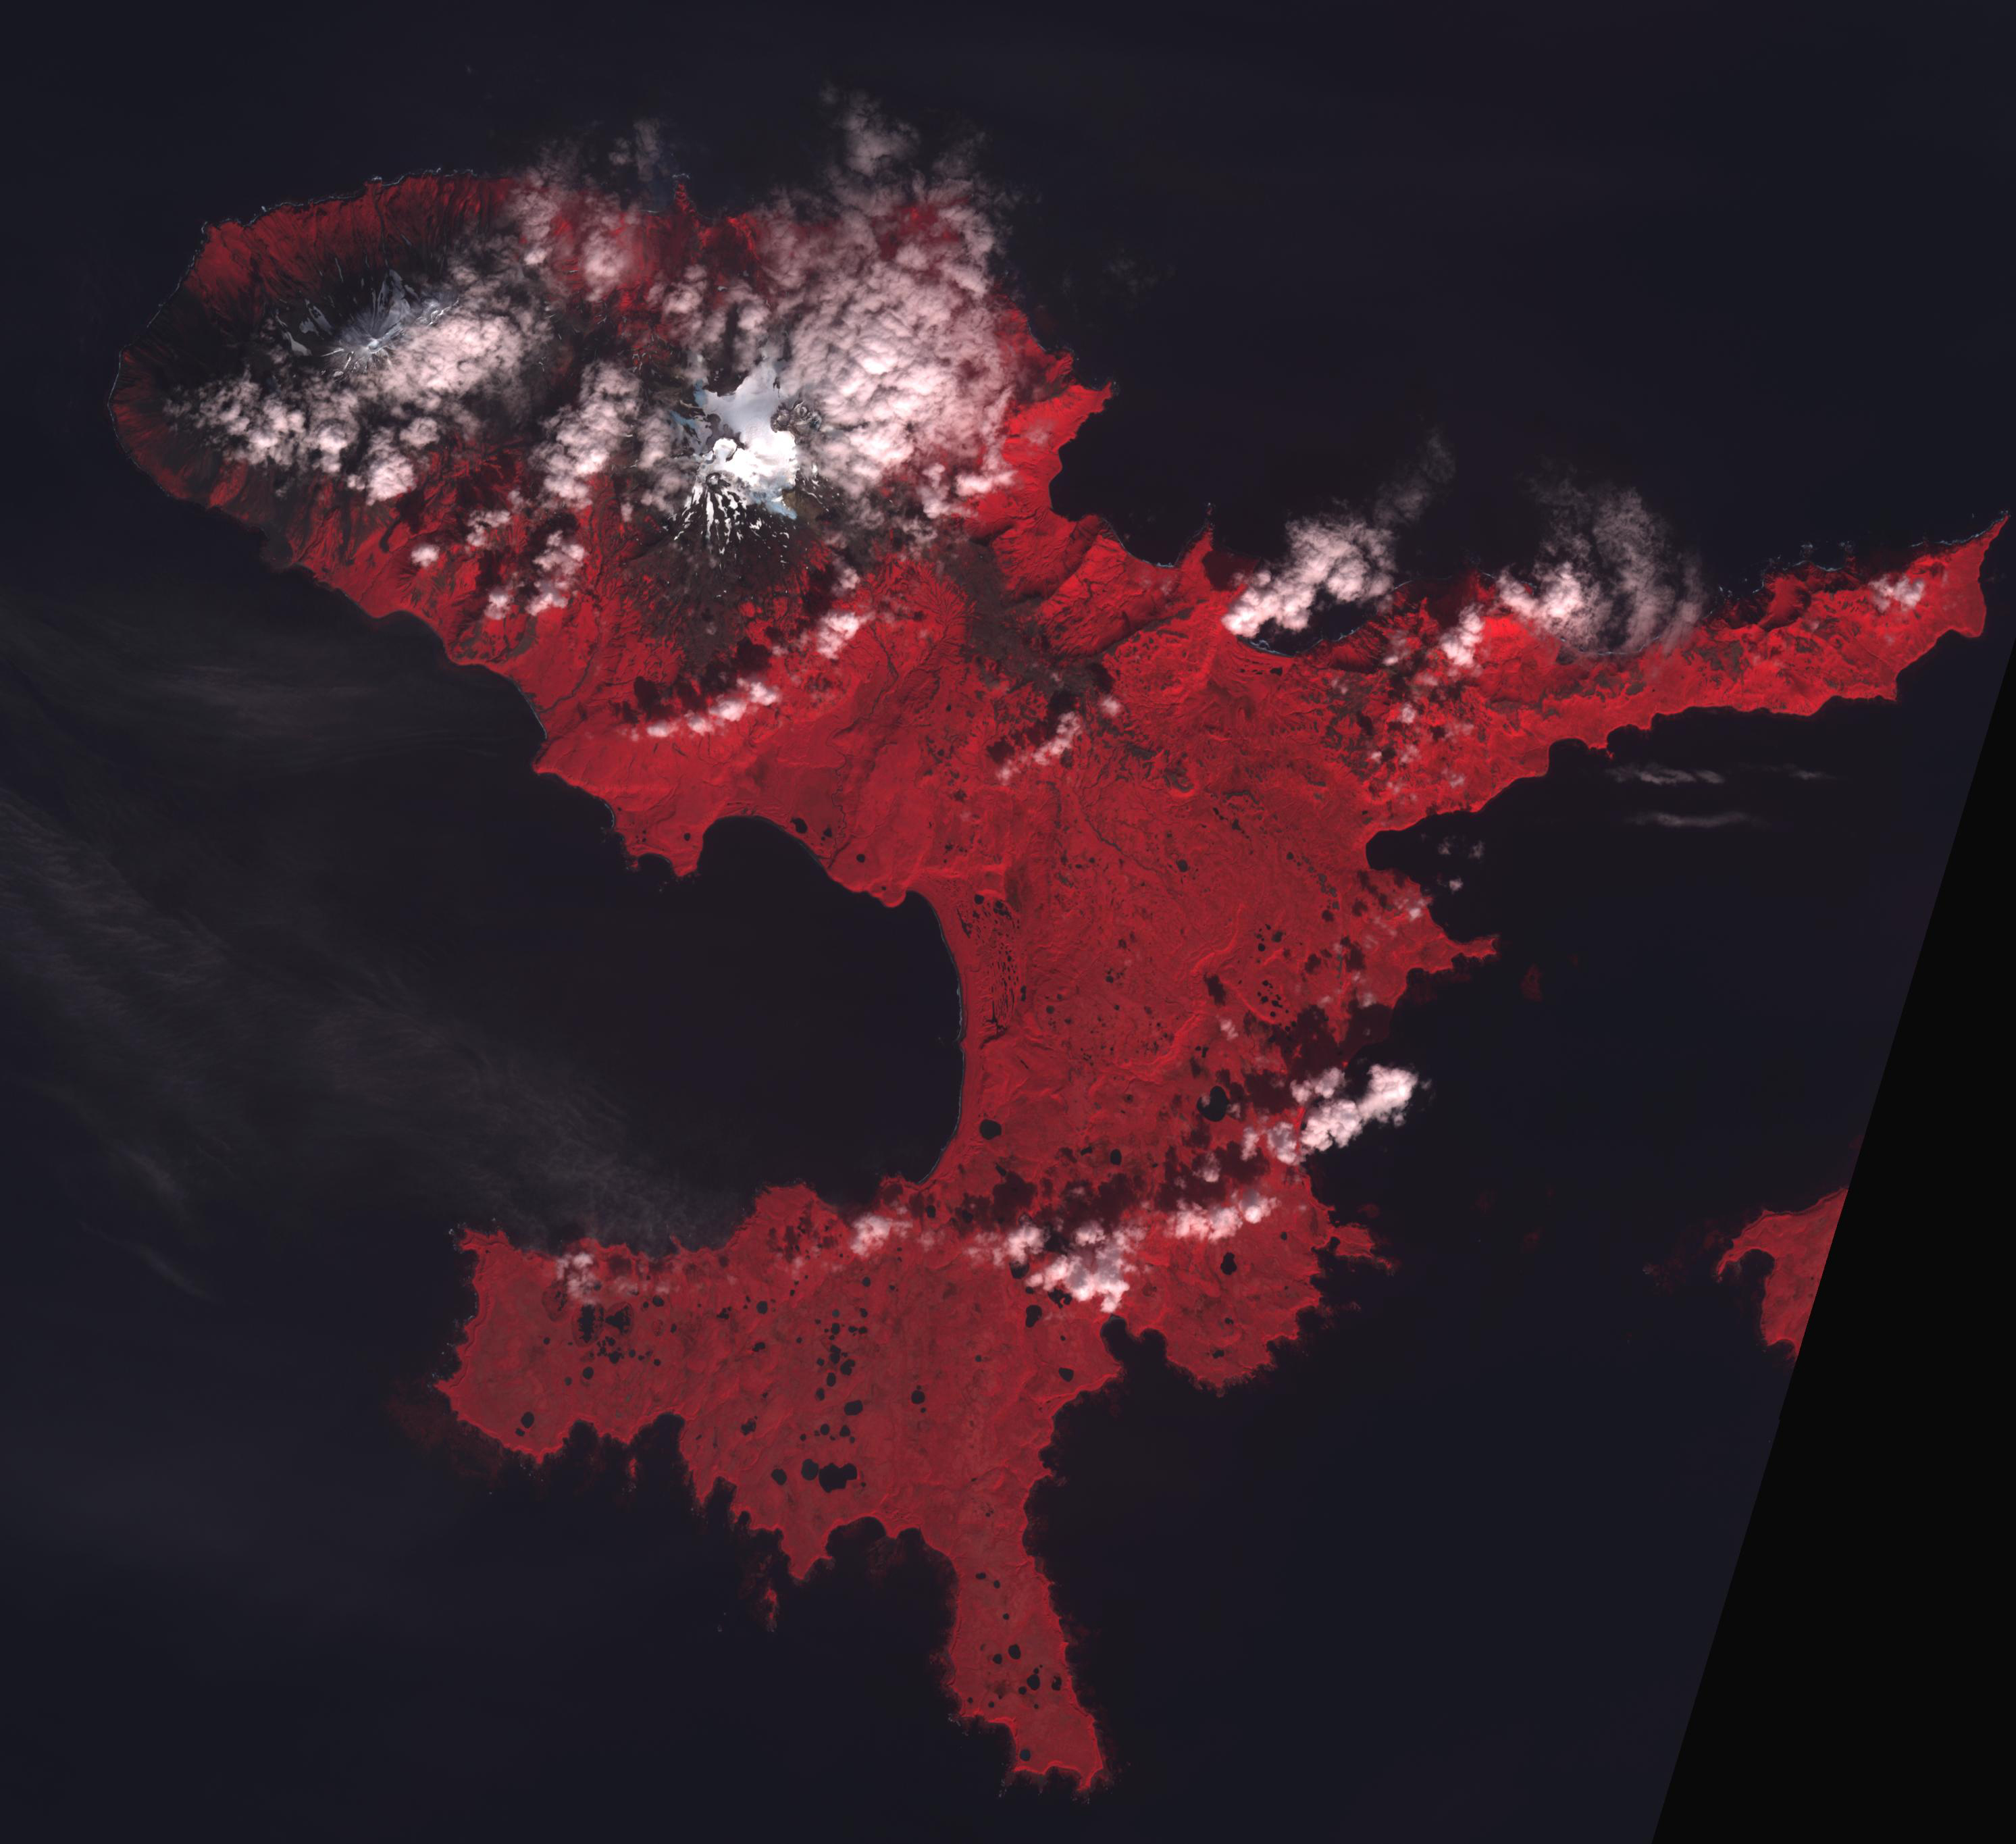

Takawangha Volcano, Alaska

Takawangha is a 1450 m stratovolcano on Tanaga Island, Alaska. On November 18, the Alaska Volcano Observatory raised the Volcano Alert Level to Advisory based on increased seismicity. The image was acquired September 13, 2021, covers an area of 40.8 by 44.9 km, and is located at 51.9N, 178W.

With its 14 spectral bands from the visible to the thermal infrared wavelength region and its high spatial resolution of about 50 to 300 feet (15 to 90 meters), ASTER images Earth to map and monitor the changing surface of our planet. ASTER is one of five Earth-observing instruments launched Dec. 18, 1999, on Terra. The instrument was built by Japan’s Ministry of Economy, Trade and Industry. A joint U.S./Japan science team is responsible for validation and calibration of the instrument and data products.

The broad spectral coverage and high spectral resolution of ASTER provides scientists in numerous disciplines with critical information for surface mapping and monitoring of dynamic conditions and temporal change. Example applications are monitoring glacial advances and retreats; monitoring potentially active volcanoes; identifying crop stress; determining cloud morphology and physical properties; wetlands evaluation; thermal pollution monitoring; coral reef degradation; surface temperature mapping of soils and geology; and measuring surface heat balance.

The U.S. science team is located at NASA’s Jet Propulsion Laboratory in Pasadena, Calif. The Terra mission is part of NASA’s Science Mission Directorate, Washington.

Credit: NASA/METI/AIST/Japan Space Systems, and U.S./Japan ASTER Science Team